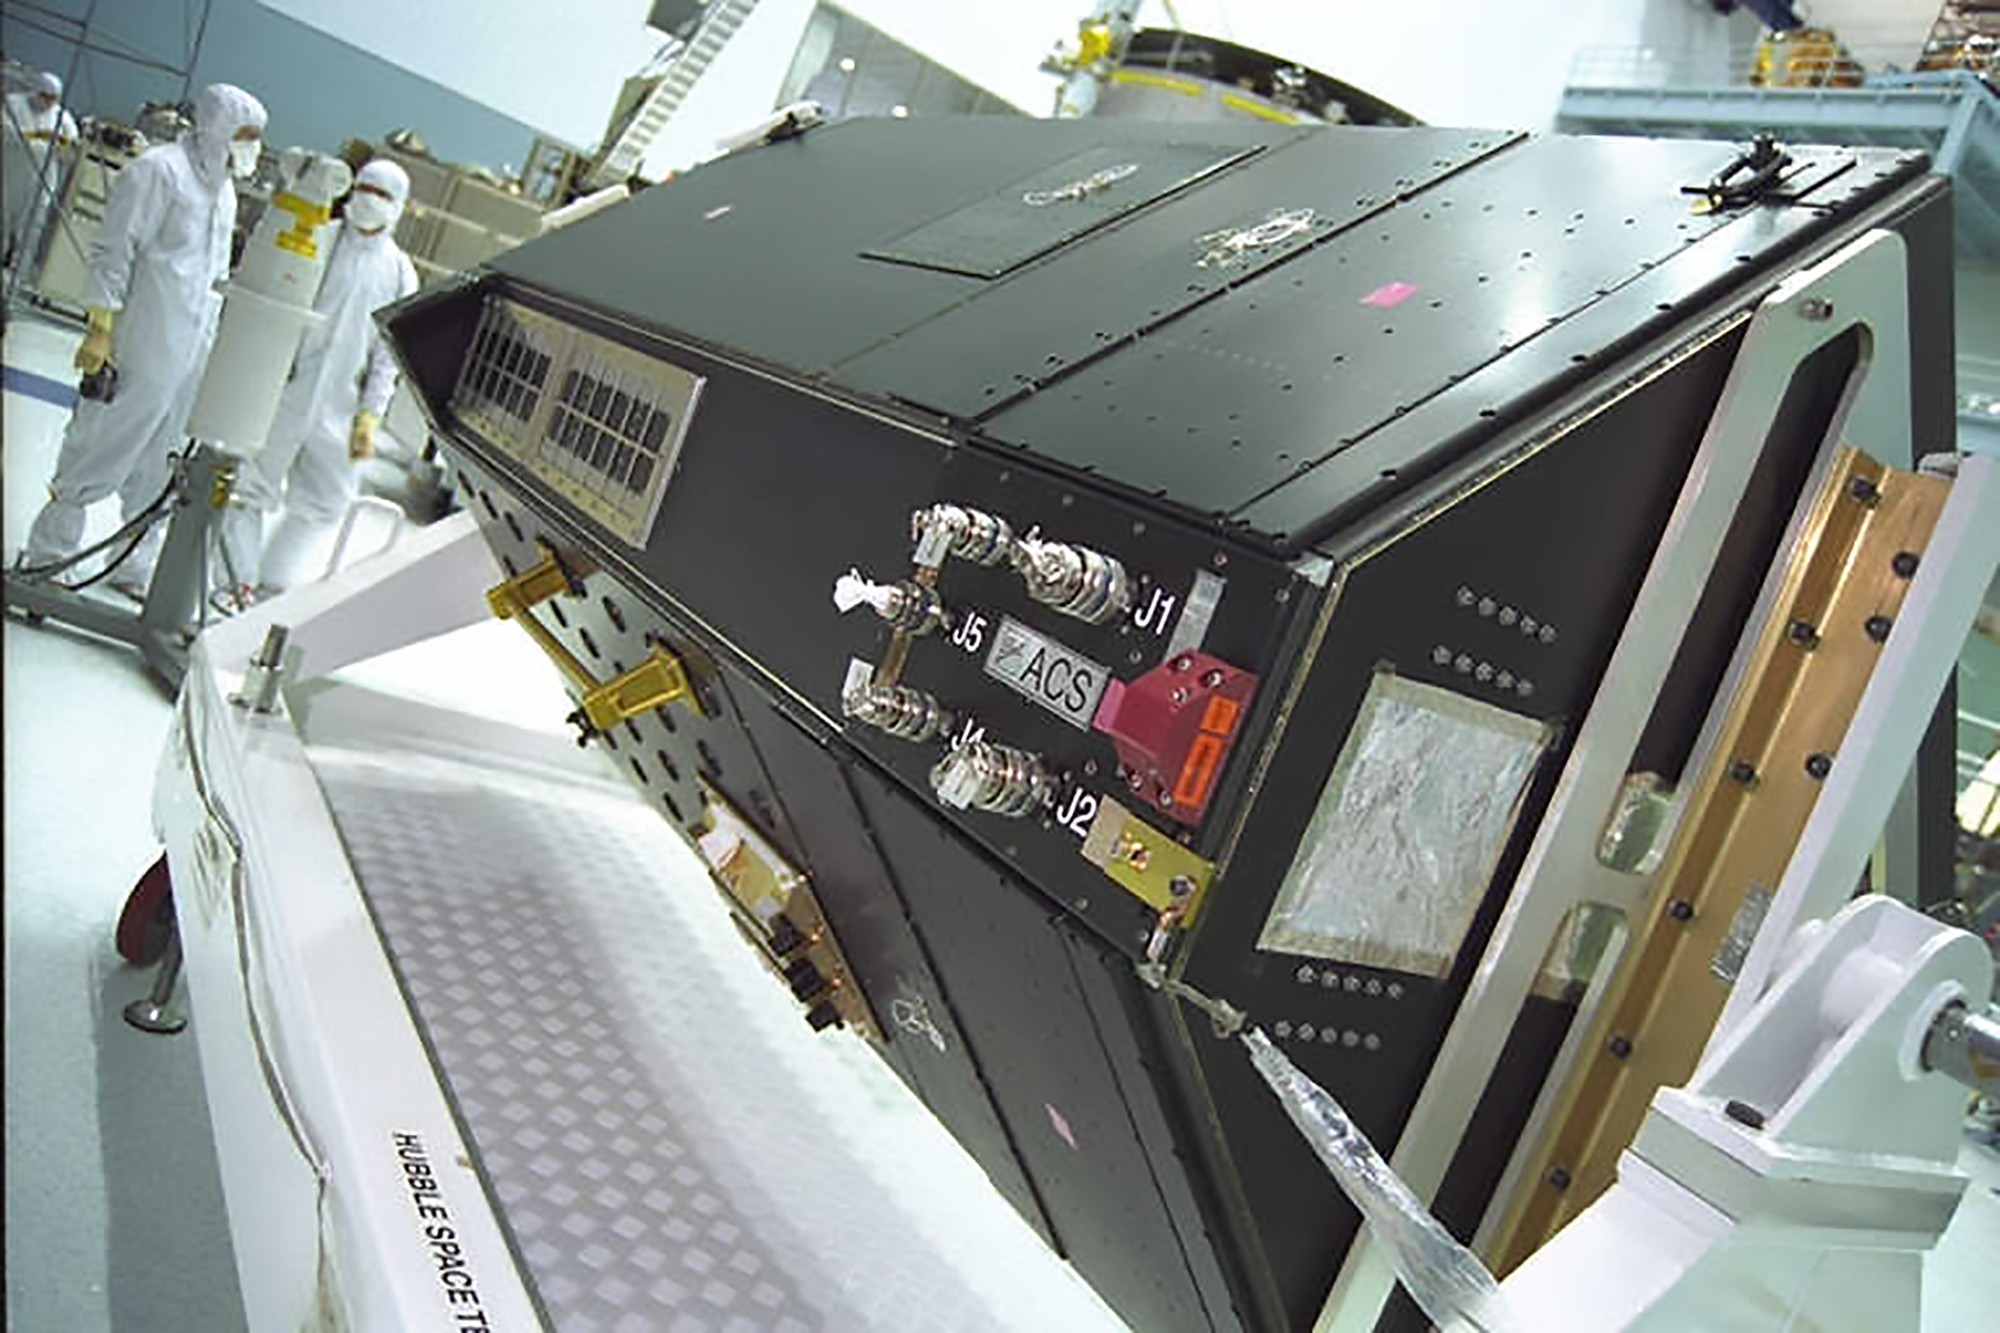

Advanced Camera for Surveys in GSFC Clean Room (2002)

The Advanced Camera for Surveys (ACS) is photographed here in NASA's Goddard Space Flight Center (GSFC) Clean Room readying for its 2002 installation. ACS is a technologically-advanced, third-generation science instrument aboard Hubble that produces large, detailed images of our universe. The ACS replaced Hubble's Faint Object Camera (FOC) during Servicing Mission 3B. It is regarded as one of Hubble's workhorse cameras. Upon installation, ACS doubled the observatory's field of view and increased its potential for new discoveries by a factor of ten.

ACS sees in wavelengths from the far ultraviolet to visible light, making it capable of studying some of the earliest activity in the universe.

ACS contains a trio of cameras: the wide field camera, the high-resolution camera, and the solar blind camera. In 2007, an electrical short shut down all but the solar blind camera. Astronauts repaired ACS during Servicing Mission 4 in 2009, and only the high-resolution camera could not be returned to life.

Each camera performs a specific function. ACS's wide field camera conducts broad surveys of the universe. Astronomers use it to study the nature and distribution of galaxies, which reveal clues about how our universe evolved.

The solar blind camera blocks visible light to enhance ultraviolet sensitivity, focusing on hot stars or planets radiating ultraviolet wavelengths.

The high-resolution camera took detailed pictures of the inner regions of galaxies. It searched neighboring stars for planets and planets-to-be, and took close-up images of the planets in our own solar system. The high resolution of one of Hubble's newest instruments, Wide Field Camera 3, will be able to make up for some of the loss of this particular camera.

Credit: NASA